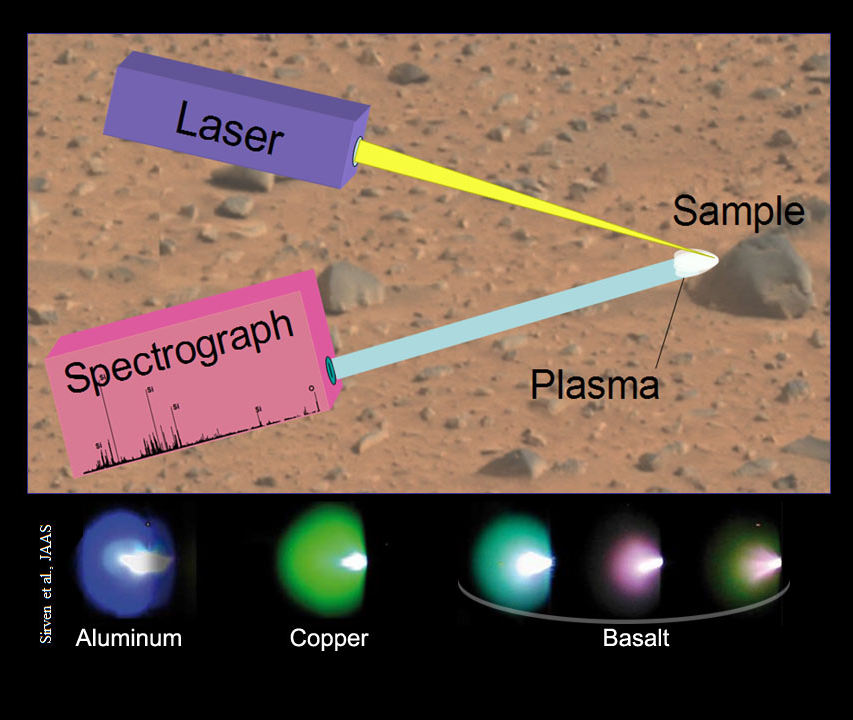

Schematic of Laser-Induced Breakdown Spectroscopy

This image illustrates the principals of a technique called “laser-induced breakdown spectroscopy,” which the Chemistry and Camera (ChemCam) instrument will use on Mars. ChemCam is one of 10 science instruments on the Mars Science Laboratory mission’s rover, Curiosity.

The technique fires pulses of a laser at a target such as a rock. Energy from the laser excites a pinhead-size spot on the target into glowing, ionized gas called plasma. Spectrometers in the instrument analyzes the spectrum of light emitted by the plasma to identify chemical elements in the target. Different elements glow in different wavelengths, or colors, as illustrated with examples from the elements aluminum and copper and from samples of basaltic rock.

ChemCam was conceived, designed and built by a U.S.-French team led by Los Alamos National Laboratory in Los Alamos, N. M.; NASA’s Jet Propulsion Laboratory in Pasadena, Calif.; the Centre National d’Études Spatiales (the French government space agency); and the Centre d’Étude Spatiale des Rayonnements at the Observatoire Midi-Pyrénées, Toulouse, France.

JPL, a division of the California Institute of Technology in Pasadena, manages the Mars Science Laboratory mission for the NASA Science Mission Directorate, Washington. This mission will land a rover named Curiosity on Mars in August 2012. Researchers will use the tools on the rover to study whether the landing region has had environmental conditions favorable for supporting microbial life and favorable for preserving clues about whether life existed.

Credit: NASA/JPL-Caltech/LANL